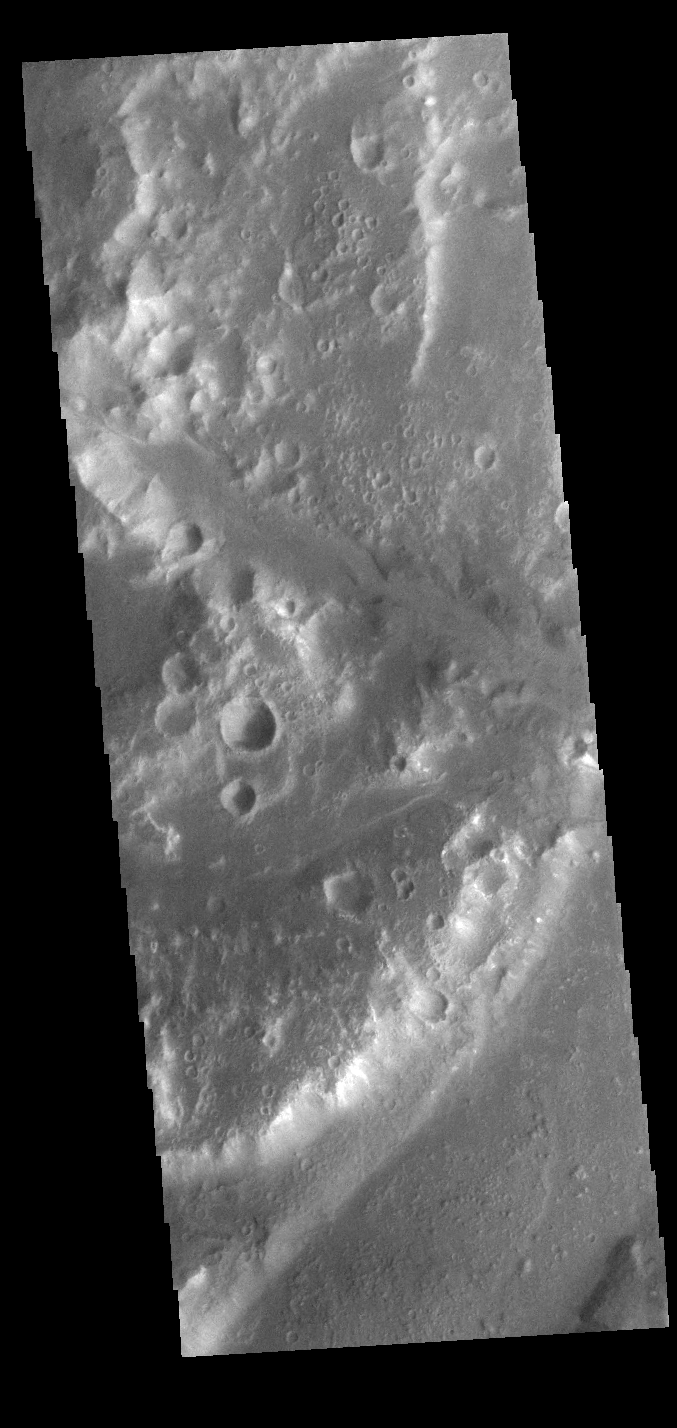

Ladon Valles

Today’s VIS image show a section of Ladon Vallis. The channel is 278km long (173 miles). Ladon Vallis is located in Noachis Terrra and flows northward to Margaritifer Terra.

Credit: NASA/JPL-Caltech/ASU